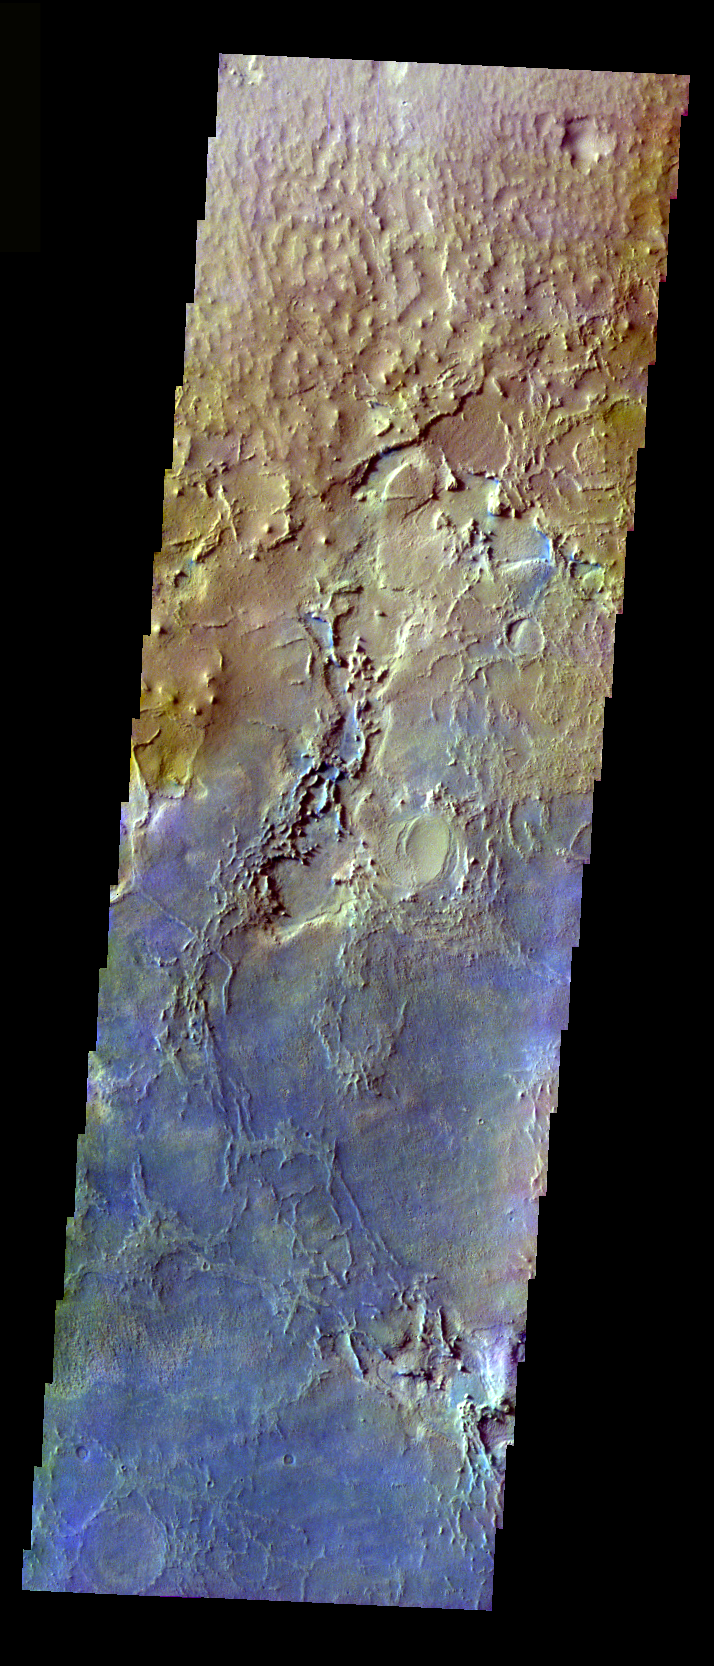

More Meridiani

The THEMIS VIS camera is capable of capturing color images of the Martian surface using five different color filters. In this mode of operation, the spatial resolution and coverage of the image must be reduced to accommodate the additional data volume produced from using multiple filters. To make a color image, three of the five filter images (each in grayscale) are selected. Each is contrast enhanced and then converted to a red, green, or blue intensity image. These three images are then combined to produce a full color, single image. Because the THEMIS color filters don’t span the full range of colors seen by the human eye, a color THEMIS image does not represent true color. Also, because each single-filter image is contrast enhanced before inclusion in the three-color image, the apparent color variation of the scene is exaggerated. Nevertheless, the color variation that does appear is representative of some change in color, however subtle, in the actual scene. Note that the long edges of THEMIS color images typically contain color artifacts that do not represent surface variation.

Compare this false color image to yesterday’s (PIA07974). This image shows the surface outside of Meridiani to the Northeast. This image was collected during the Northern Summer season.

Image information: VIS instrument. Latitude 3.5, Longitude 6 East (354 West). 37 meter/pixel resolution.

Note: this THEMIS visual image has not been radiometrically nor geometrically calibrated for this preliminary release. An empirical correction has been performed to remove instrumental effects. A linear shift has been applied in the cross-track and down-track direction to approximate spacecraft and planetary motion. Fully calibrated and geometrically projected images will be released through the Planetary Data System in accordance with Project policies at a later time.

NASA’s Jet Propulsion Laboratory manages the 2001 Mars Odyssey mission for NASA’s Office of Space Science, Washington, D.C. The Thermal Emission Imaging System (THEMIS) was developed by Arizona State University, Tempe, in collaboration with Raytheon Santa Barbara Remote Sensing. The THEMIS investigation is led by Dr. Philip Christensen at Arizona State University. Lockheed Martin Astronautics, Denver, is the prime contractor for the Odyssey project, and developed and built the orbiter. Mission operations are conducted jointly from Lockheed Martin and from JPL, a division of the California Institute of Technology in Pasadena.

Credit: NASA/JPL/Arizona State University